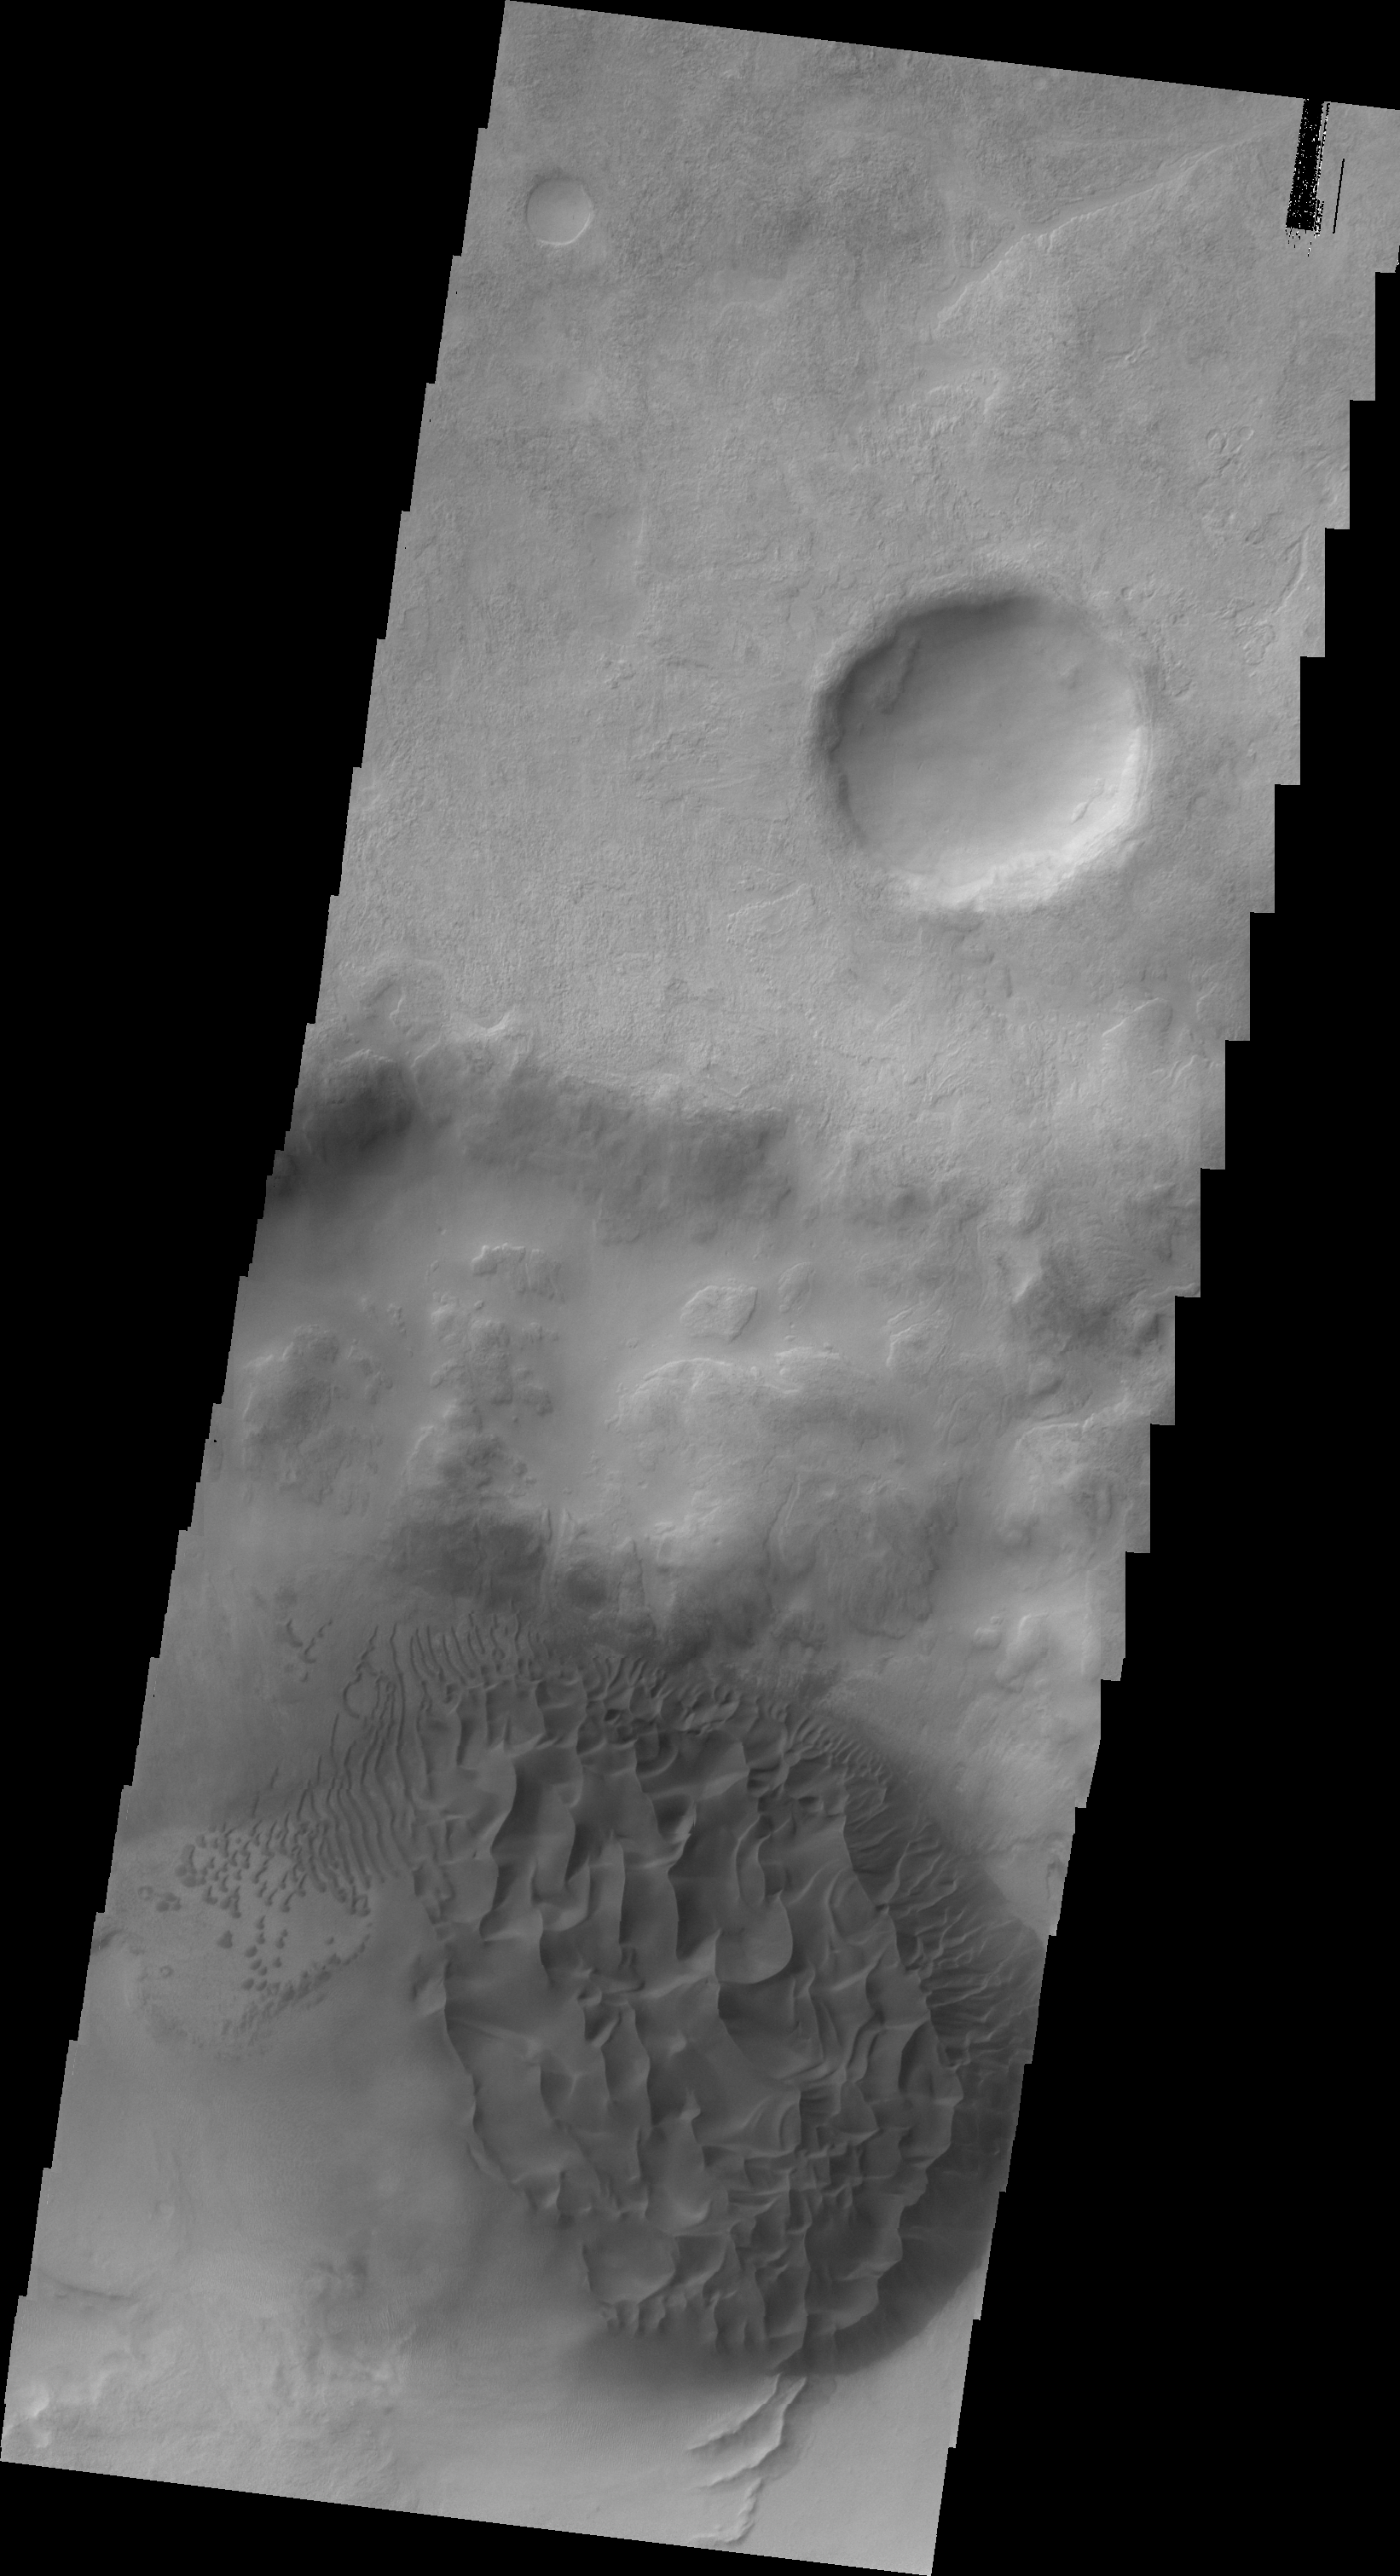

Dunes east of Proctor Crater

The dune field in today’s VIS image is located on the floor of an unnamed crater east of Proctor Crater.

Image information: VIS instrument. Latitude -48.5N, Longitude 34.0E. 20 meter/pixel resolution.

Please see the THEMIS Data Citation Note for details on crediting THEMIS images.

Note: this THEMIS visual image has not been radiometrically nor geometrically calibrated for this preliminary release. An empirical correction has been performed to remove instrumental effects. A linear shift has been applied in the cross-track and down-track direction to approximate spacecraft and planetary motion. Fully calibrated and geometrically projected images will be released through the Planetary Data System in accordance with Project policies at a later time.

NASA’s Jet Propulsion Laboratory manages the 2001 Mars Odyssey mission for NASA’s Office of Space Science, Washington, D.C. The Thermal Emission Imaging System (THEMIS) was developed by Arizona State University, Tempe, in collaboration with Raytheon Santa Barbara Remote Sensing. The THEMIS investigation is led by Dr. Philip Christensen at Arizona State University. Lockheed Martin Astronautics, Denver, is the prime contractor for the Odyssey project, and developed and built the orbiter. Mission operations are conducted jointly from Lockheed Martin and from JPL, a division of the California Institute of Technology in Pasadena.

Credit: NASA/JPL/ASU